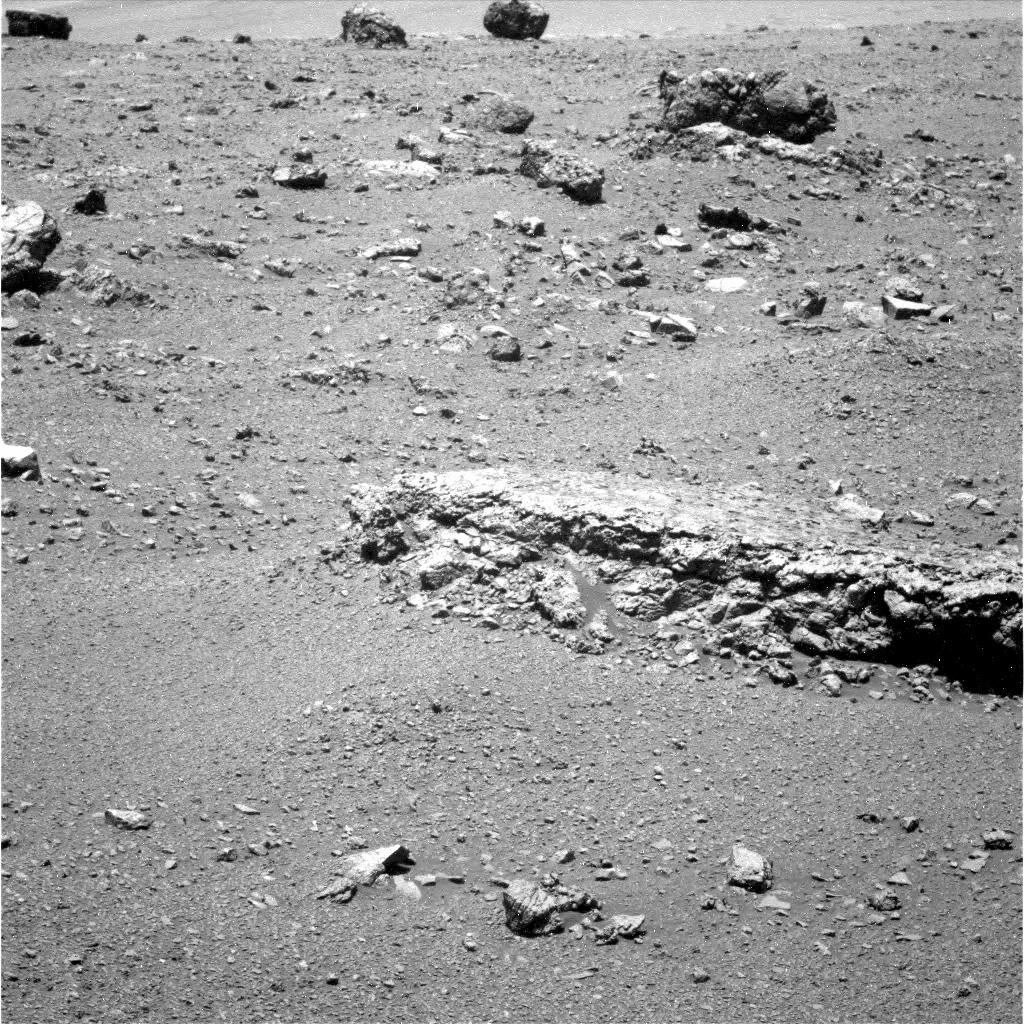

‘Tisdale 2’ Rock, Next Stop for Opportunity

The flat-topped rock just below the center of this raw image from the rover Opportunity’s panoramic camera was chosen by the rover team in August 2011 as a stop for inspecting with tools on Opportunity’s robotic arm. This image was taken during the 2,688th Martian day, or sol, of Opportunity’s work on Mars (Aug. 16, 2011), which was seven days after the rover arrived at the western rim of Endeavour Crater.

The rock, informally named “Tisdale 2,” displays a different texture than rocks that Opportunity has seen during the rovers’ first 90 months on Mars.

Credit: NASA/JPL-Caltech/Cornell/ASU